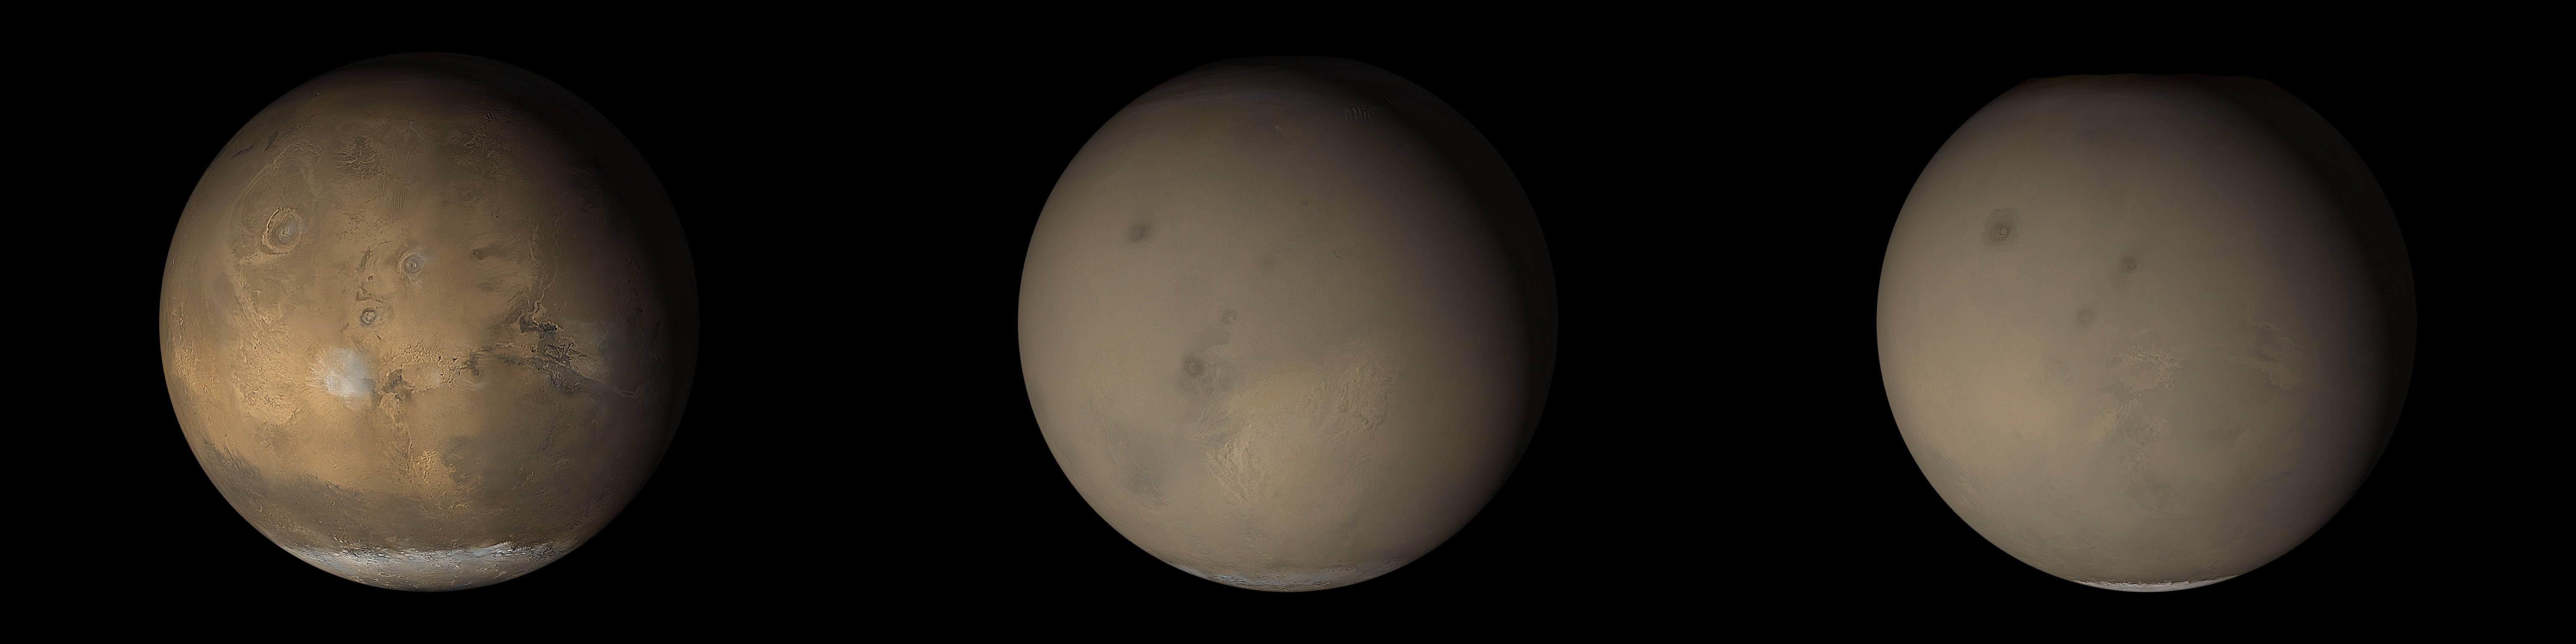

The 2001 Great Dust Storms – Tharsis

Although dust storms occur year-round on Mars, they often occur in greater numbers during certain seasons. In particular, it has long been known from Earth-based telescopic observations that the largest, global dust events (those that enshroud the entire planet) occur during the southern spring and summer. As the Mars Global Surveyor (MGS) mission began to monitor this period for the second time, particular attention was paid to local and regional dust storms in anticipation of capturing–for the first time–high spatial-and time-resolution observations of the start of a “global” storm.

Throughout the month of June 2001, the MGS Mars Orbiter Camera (MOC) routinely accumulated low resolution (7.5 km/pixel) global maps of Marson an orbit-by-orbit basis. A moderately large number of local dust storms were noted, especially along the retreating margin of the seasonal south polar CO2 frost cap and around the large and deep Hellas impact basin that dominates the southern, eastern highlands. On June 21, an otherwise undistinguished small dust storm surged into the basin from the southwest. When viewed 24 hours later, the storm had circulated clockwise about 1/3 of the circumference of Hellas, indicating relatively high winds. For the next three days, this storm brewed north of Hellas and east towards Hesperia, but didn’t cross the equator (see PIA03170). Then, sometime between 2 PM local Mars time on June 25 and 2 PM local Mars time on June 26, the storm exploded north across the equator, and in less than 24 hours thereafter, dust was being raised from separate locations in Arabia, Nilosyrtis, and Hesperia, thousands of kilometers away from Hellas. This was the start of the long-anticipated global dust event.

Over the following week, dust injected high into the stratosphere during the initial Hellas and Hesperia storms drifted eastward, carried by the prevailing south circumpolar jet stream. Beneath this “veil” of dust, an intense wind front moved across Mars, setting up conditions for many other local and regional dust storms. By July 4, a large regional storm was raging between Daedalia Planitia south of the Tharsis volcanoes and Syria Planum (just south of Labyrinthus Noctis). Another storm was raising plumes of dust in north central Noachis/southwestern Meridiani. Plumes were rising in Hesperia but not Hellas.

Throughout July and August, MOC observations revealed a general pattern of regional storm centers beneath an ever-spreading veil of stratospheric dust. The Daedalia/Claritas/Syria storm created dust plumes on over 90 consecutive days (see PIA03172).

Previous views and perceptions of global dust events had noted regional brightenings within the overall pall of what was called a “global duststorm.” From our new observations, we know that at least this global dust “storm” was really a set of storms, somehow triggered to occur at the same time. We also know that dust was not raised from everywhere on the surface during this global event, but rather from discrete, long-lived centers of activity. We saw, for the first time, rapid, cross-equatorial flow of dust-raising winds.

Malin Space Science Systems and the California Institute of Technology built the MOC using spare hardware from the Mars Observer mission. MSSS operates the camera from its facilities in San Diego, CA. The Jet Propulsion Laboratory’s Mars Surveyor Operations Project operates the Mars Global Surveyor spacecraft with its industrial partner, Lockheed Martin Astronautics, from facilities in Pasadena, CA and Denver, CO.

Credit: NASA/JPL/MSSS